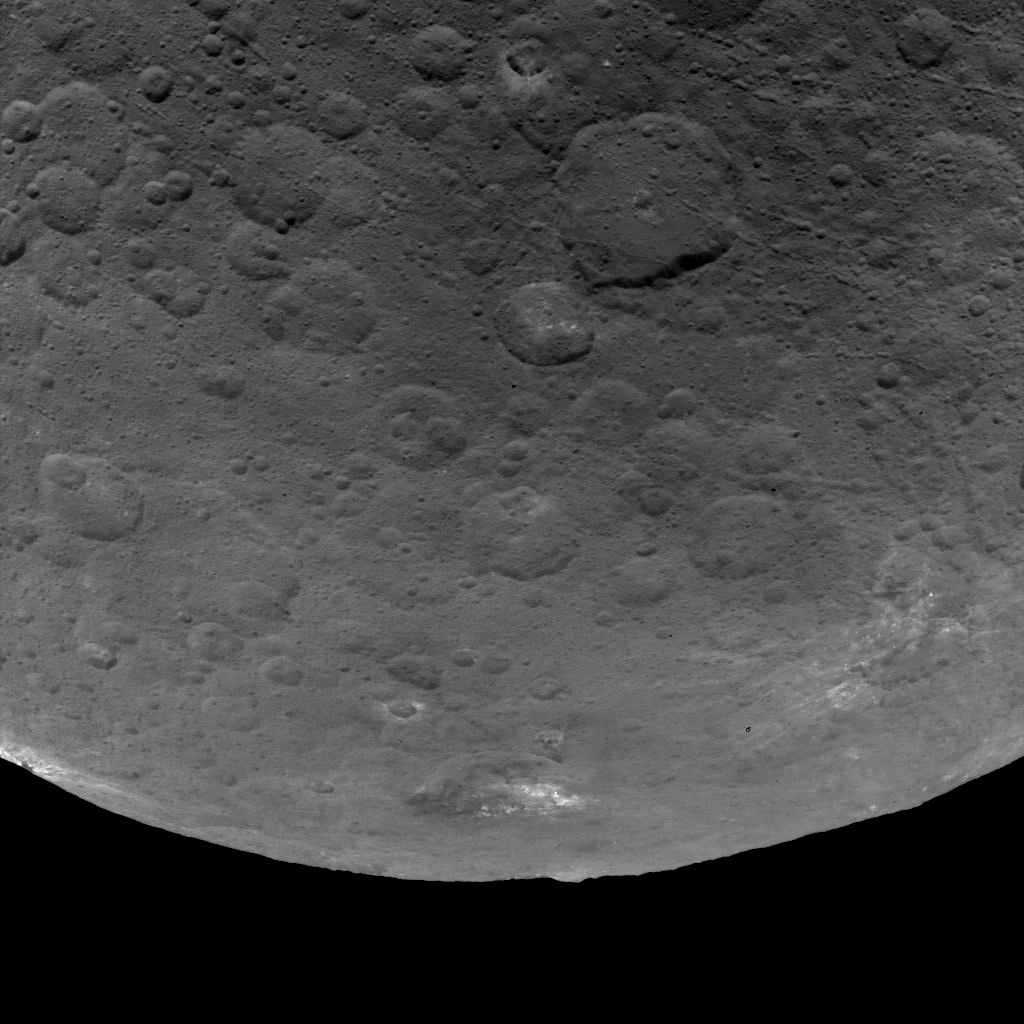

Dawn Survey Orbit Image 50

This image of Ceres, taken by NASA’s Dawn spacecraft, features several craters with bright material within and around them. The image is centered on terrain near the equator of Ceres and faces southeast.

The large crater at top, just right of center, is named Nawish for the guardian of the field of the Acoma people. The 50-mile- (80-kilometer-) wide crater’s southern rim is thrown into sharp relief by shadows.

The view was acquired from an altitude of 2,700 miles (4,400 kilometers). The image, with a resolution of 1,400 feet (410 meters) per pixel, was taken on June 9, 2015.

Dawn’s mission is managed by JPL for NASA’s Science Mission Directorate in Washington. Dawn is a project of the directorate’s Discovery Program, managed by NASA’s Marshall Space Flight Center in Huntsville, Alabama. UCLA is responsible for overall Dawn mission science. Orbital ATK, Inc., in Dulles, Virginia, designed and built the spacecraft. The German Aerospace Center, the Max Planck Institute for Solar System Research, the Italian Space Agency and the Italian National Astrophysical Institute are international partners on the mission team.

Credit: NASA/JPL-Caltech/UCLA/MPS/DLR/IDA